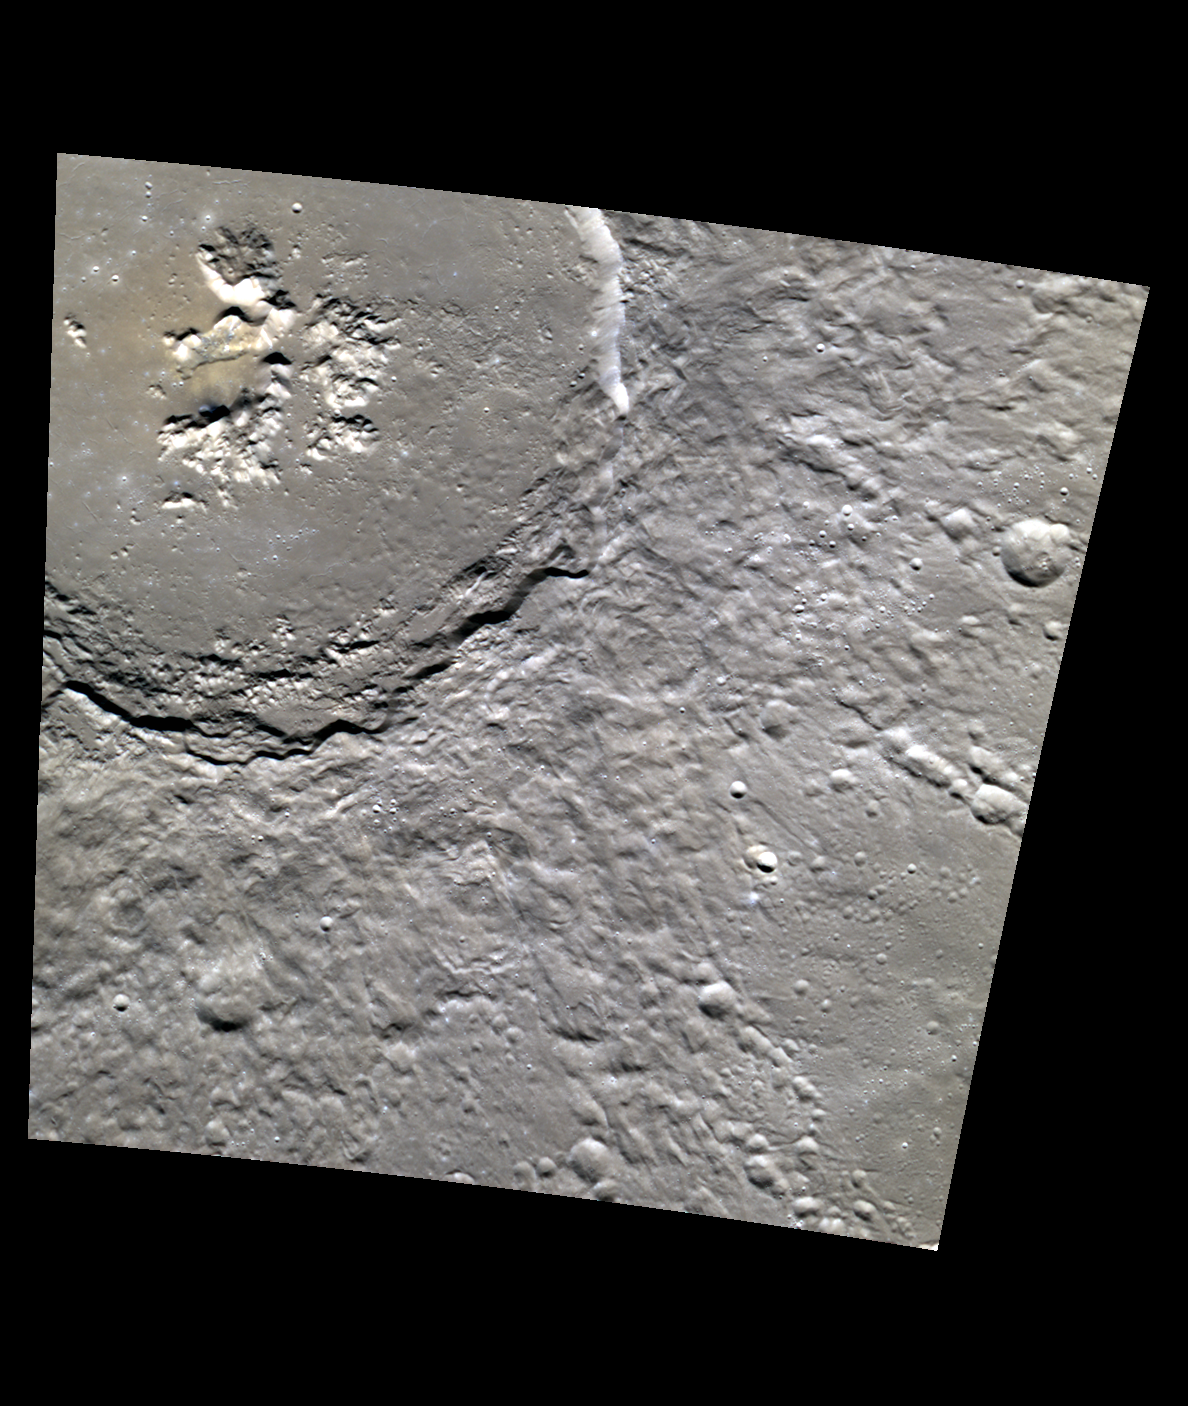

Abedin in Color

Abedin crater is one of several large, fresh craters that formed within Mercury’s northern volcanic plains deposit. The northern plains appear to be a thick deposit of relatively uniform composition, and Abedin also shows little color variation in its ejecta; portions of Abedin’s impact melt are slightly more red in this view.

This image was acquired as a high-resolution targeted color observation. Targeted color observations are images of a small area on Mercury’s surface at resolutions higher than the 1-kilometer/pixel 8-color base map. During MESSENGER’s one-year primary mission, hundreds of targeted color observations were obtained. During MESSENGER’s extended mission, high-resolution targeted color observations are more rare, as the 3-color base map is covering Mercury’s northern hemisphere with the highest-resolution color images that are possible.

Date acquired: March 21, 2012
Image Mission Elapsed Time (MET): 240792733, 240792729, 240792725
Image ID: 1543743, 1543742, 1543741
Instrument: Wide Angle Camera (WAC) of the Mercury Dual Imaging System (MDIS)
WAC filters: 9, 7, 6 (996, 748, 433 nanometers) in red, green, and blue
Center Latitude: 60.41°
Center Longitude: 351.5° E
Resolution: 147 meters/pixel
Scale: Abedin is 116 km (72 miles) in diameter
Incidence Angle: 60.6°
Emission Angle: 26.8°
Phase Angle: 33.7°

The MESSENGER spacecraft is the first ever to orbit the planet Mercury, and the spacecraft’s seven scientific instruments and radio science investigation are unraveling the history and evolution of the Solar System’s innermost planet. Visit the Why Mercury? section of this website to learn more about the key science questions that the MESSENGER mission is addressing. During the one-year primary mission, MDIS acquired 88,746 images and extensive other data sets. MESSENGER is now in a year-long extended mission, during which plans call for the acquisition of more than 80,000 additional images to support MESSENGER’s science goals.

These images are from MESSENGER, a NASA Discovery mission to conduct the first orbital study of the innermost planet, Mercury. For information regarding the use of images, see the MESSENGER image use policy.

Credit: NASA/Johns Hopkins University Applied Physics Laboratory/Carnegie Institution of Washington